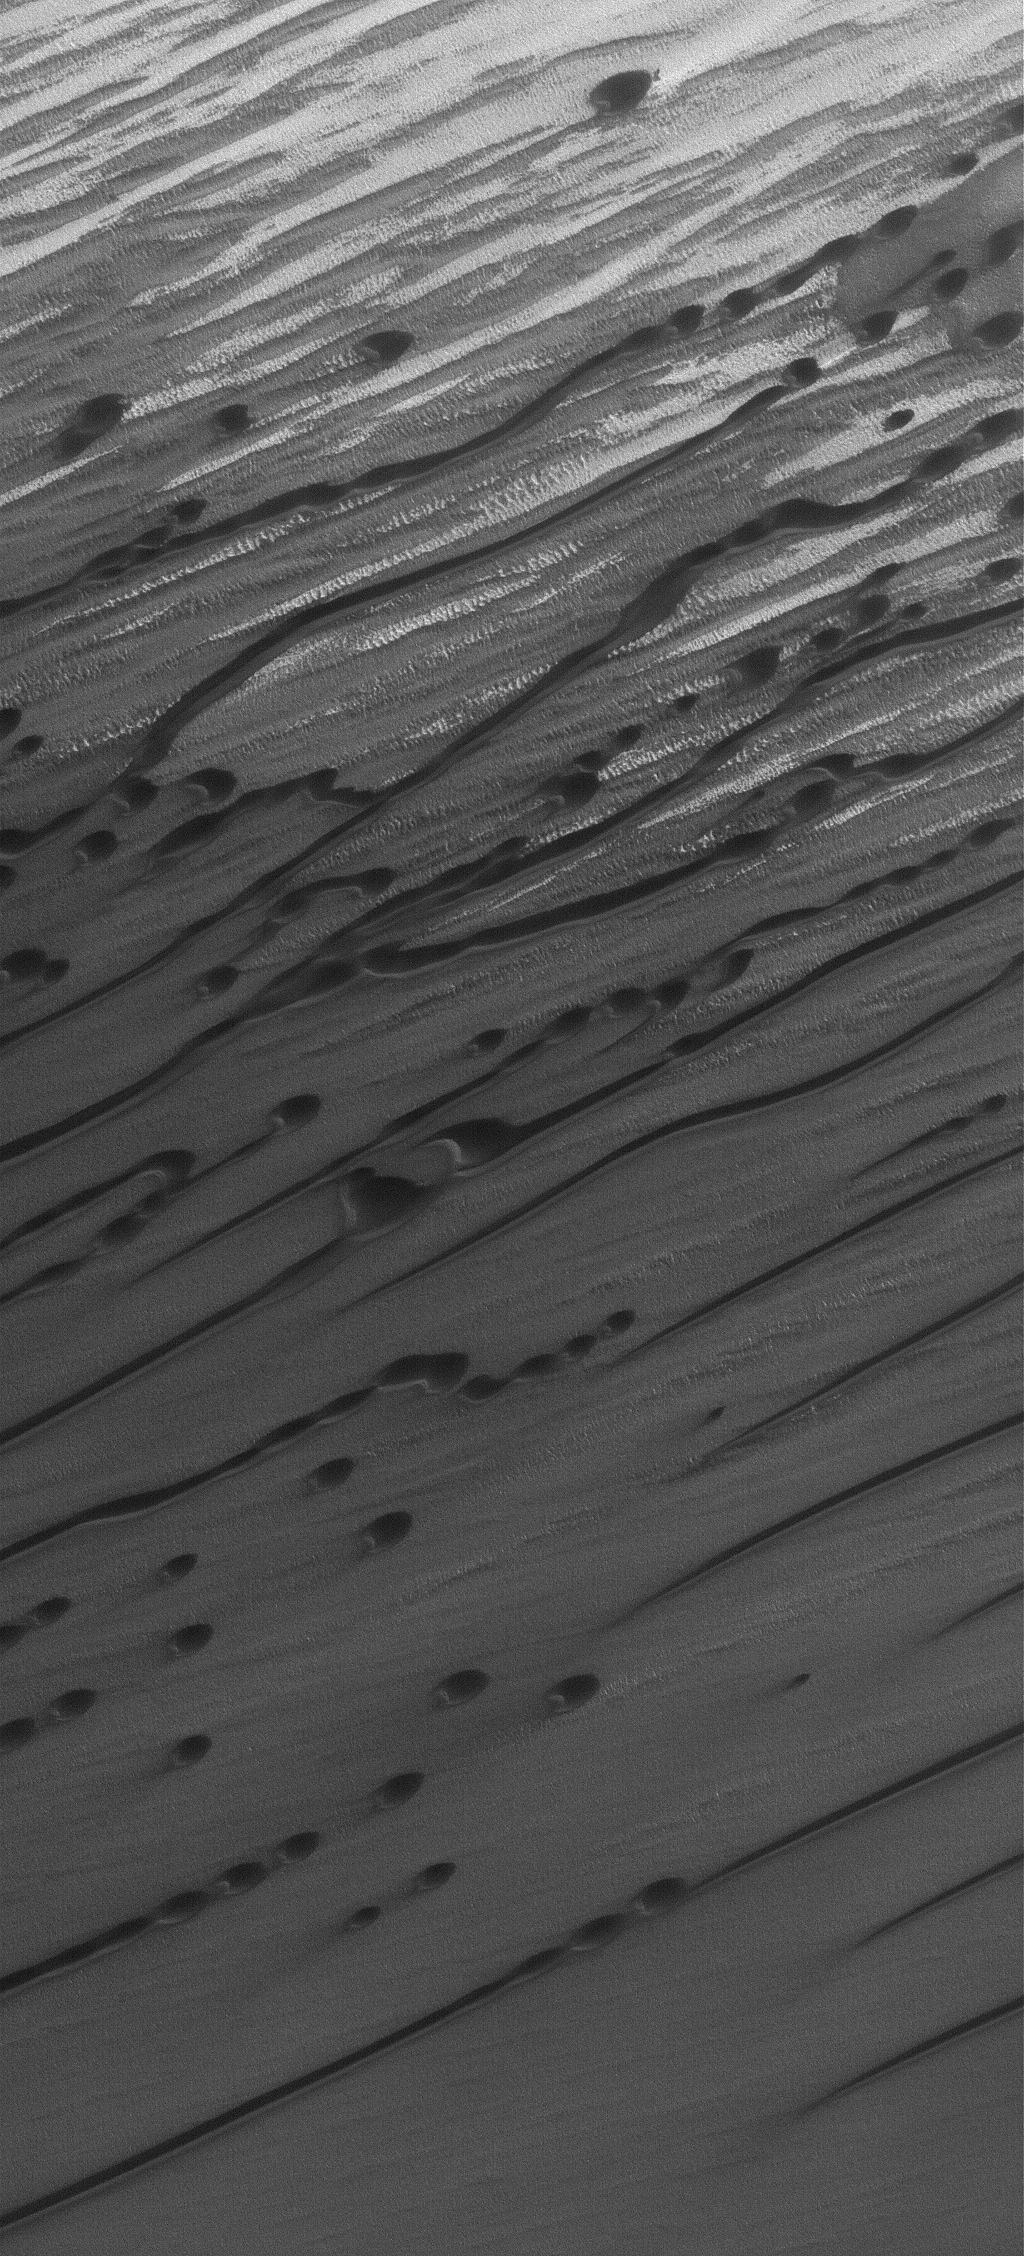

Dunes of the North

30 March 2005
This Mars Global Surveyor (MGS) Mars Orbiter Camera (MOC) image shows linear and barchan sand dunes in Chasma Boreale, a broad erosional trough in the martian north polar region. Winds responsible for these dunes generally blow from upper right toward the lower left. Martian dunes tend to be darker than their counterparts on Earth because they are composed of darker, iron-bearing minerals and rock fragments.

Location near: 84.2°N, 37.9°W
Image width: ~3 km (~1.9 mi)
Illumination from: lower left
Season: Northern Summer

Credit: NASA/JPL/Malin Space Science Systems